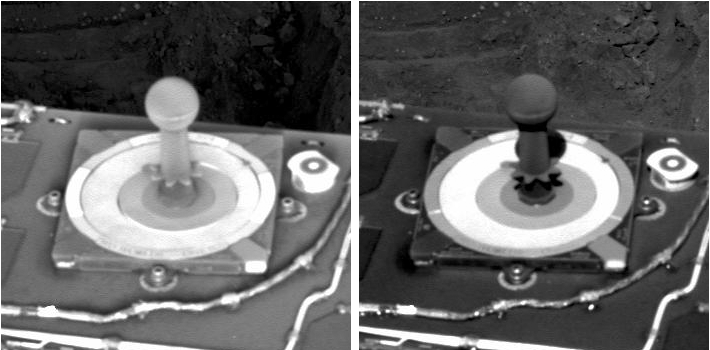

Frost on Mars Rover Opportunity

Frost can form on surfaces if enough water is present and the temperature is sufficiently low. On each of NASA’s Mars Exploration Rovers, the calibration target for the panoramic camera provides a good place to look for such events. A thin frost was observed by Opportunity’s panoramic camera on the rover’s 257th sol (Oct. 13, 2004) 11 minutes after sunrise (left image). The presence of the frost is most clearly seen on the post in the center of the target, particularly when compared with the unsegmented outer ring of the target, which is white. The post is normally black. For comparison, note the difference in appearance in the image on the right, taken about three hours later, after the frost had dissipated. Frost has not been observed at Spirit, where the amount of atmospheric water vapor is observed to be appreciably lower. Both images were taken through a filter centered at a wavelength of 440 nanometers (blue).

Credit: NASA/JPL/Cornell